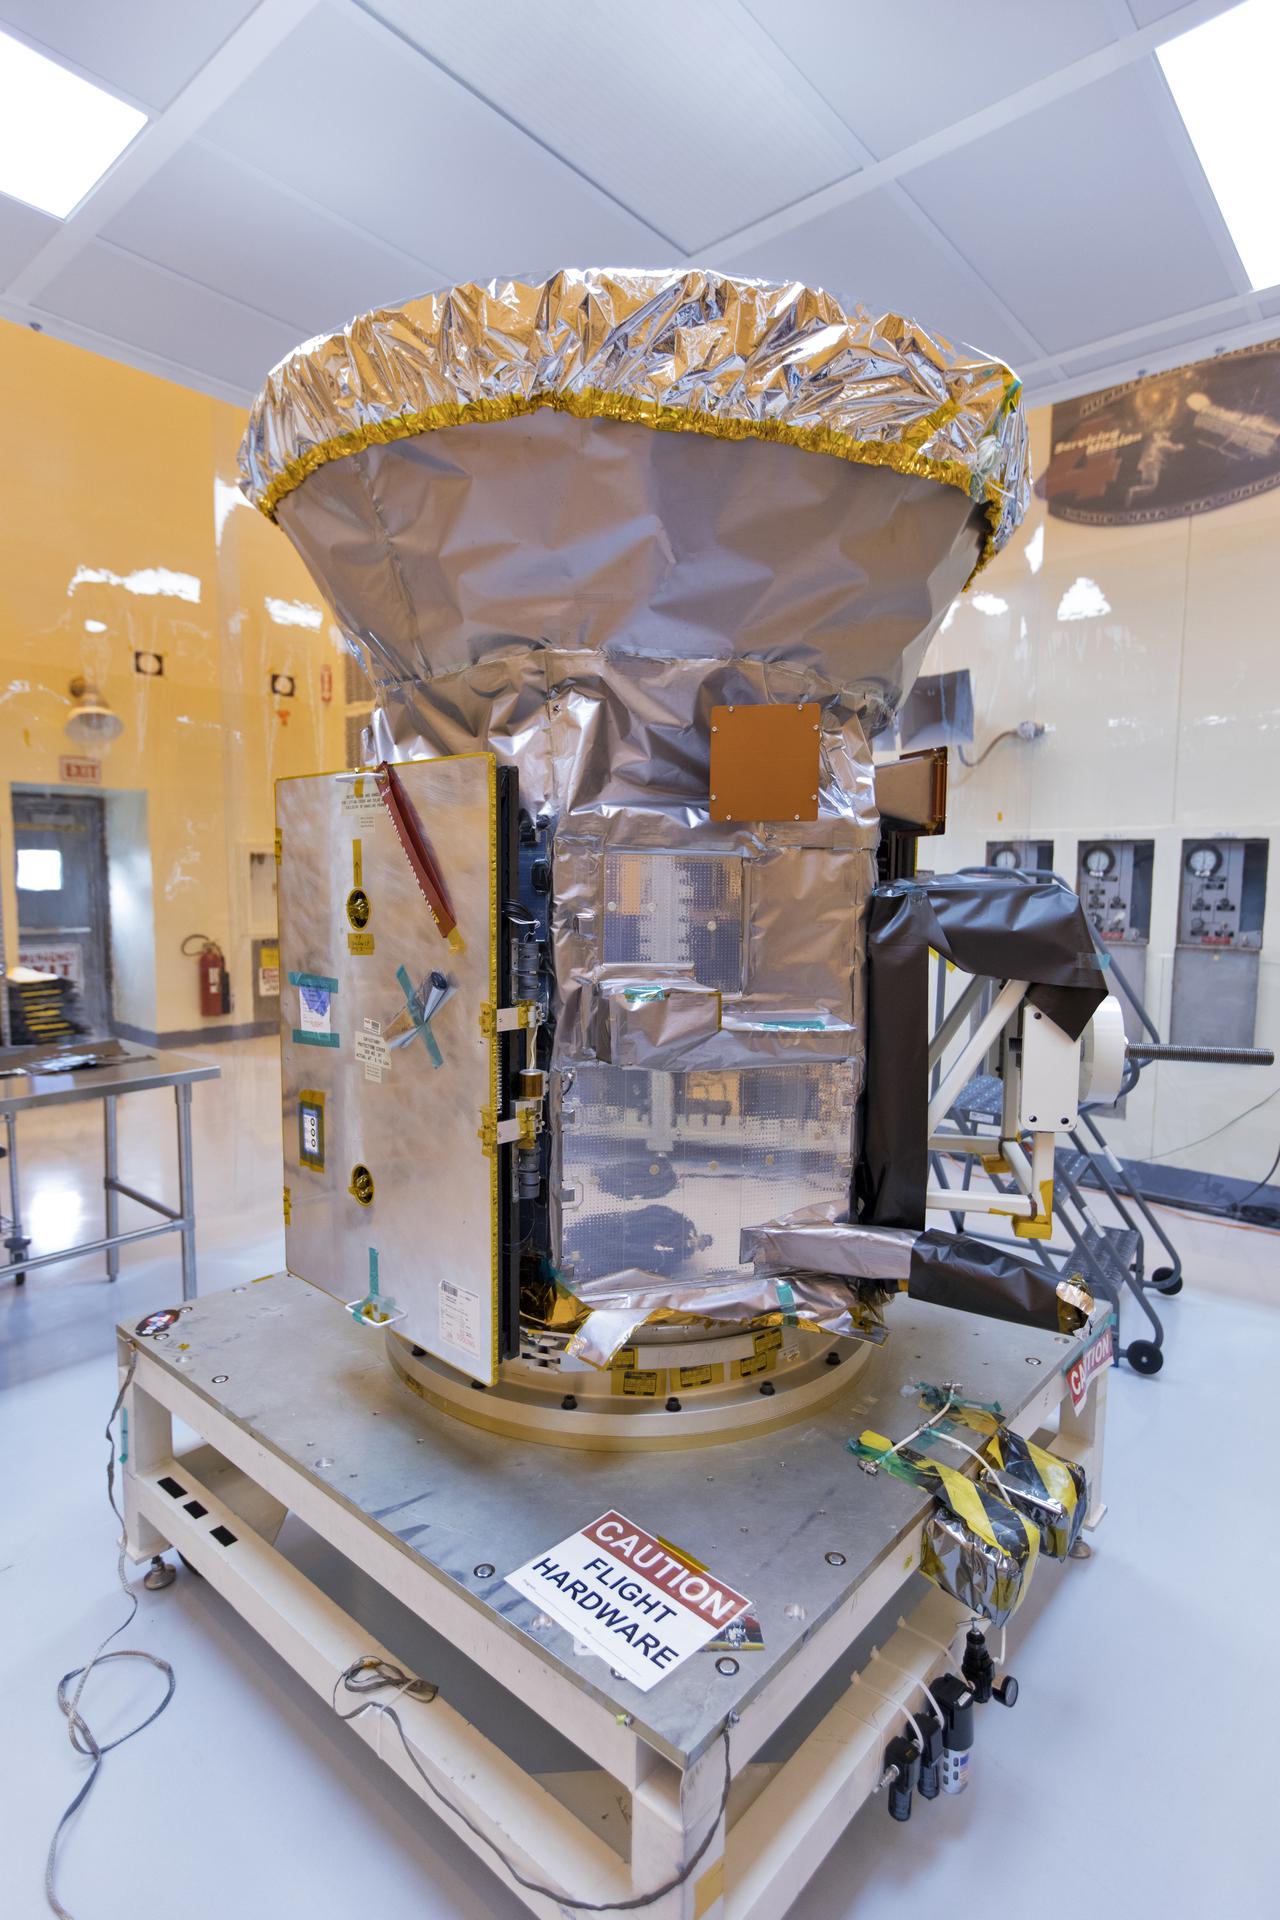

TESS: Spacecraft Arrival

In the Payload Hazardous Servicing Facility at NASA's Kennedy Space Center in Florida, the agency's Transiting Exoplanet Survey Satellite, or TESS, has been uncreated from its shipping container for inspections and preflight processing. The satellite is NASA's next step in the search for planets outside of the solar system also known as "exoplanets." TESS is a NASA Astrophysics Explorer mission led and operated by MIT in Cambridge, Massachusetts, and managed by NASA’s Goddard Space Flight Center in Greenbelt, Maryland. Dr. George Ricker of MIT’s Kavli Institute for Astrophysics and Space Research serves as principal investigator for the mission. Additional partners include Orbital ATK, NASA’s Ames Research Center, and the Harvard-Smithsonian Center for Astrophysics and the Space Telescope Science Institute. More than a dozen universities, research institutes and observatories worldwide are participants in the mission. NASA’s Launch Services Program is responsible for launch management. SpaceX of Hawthorne, California, is the provider of the Falcon 9 launch service. TESS is scheduled to launch atop a Falcon 9 rocket no earlier than April 16, 2018 from Space Launch Complex 41 at Cape Canaveral Air Force Station.

Credit: NASA/Kim Shiflett